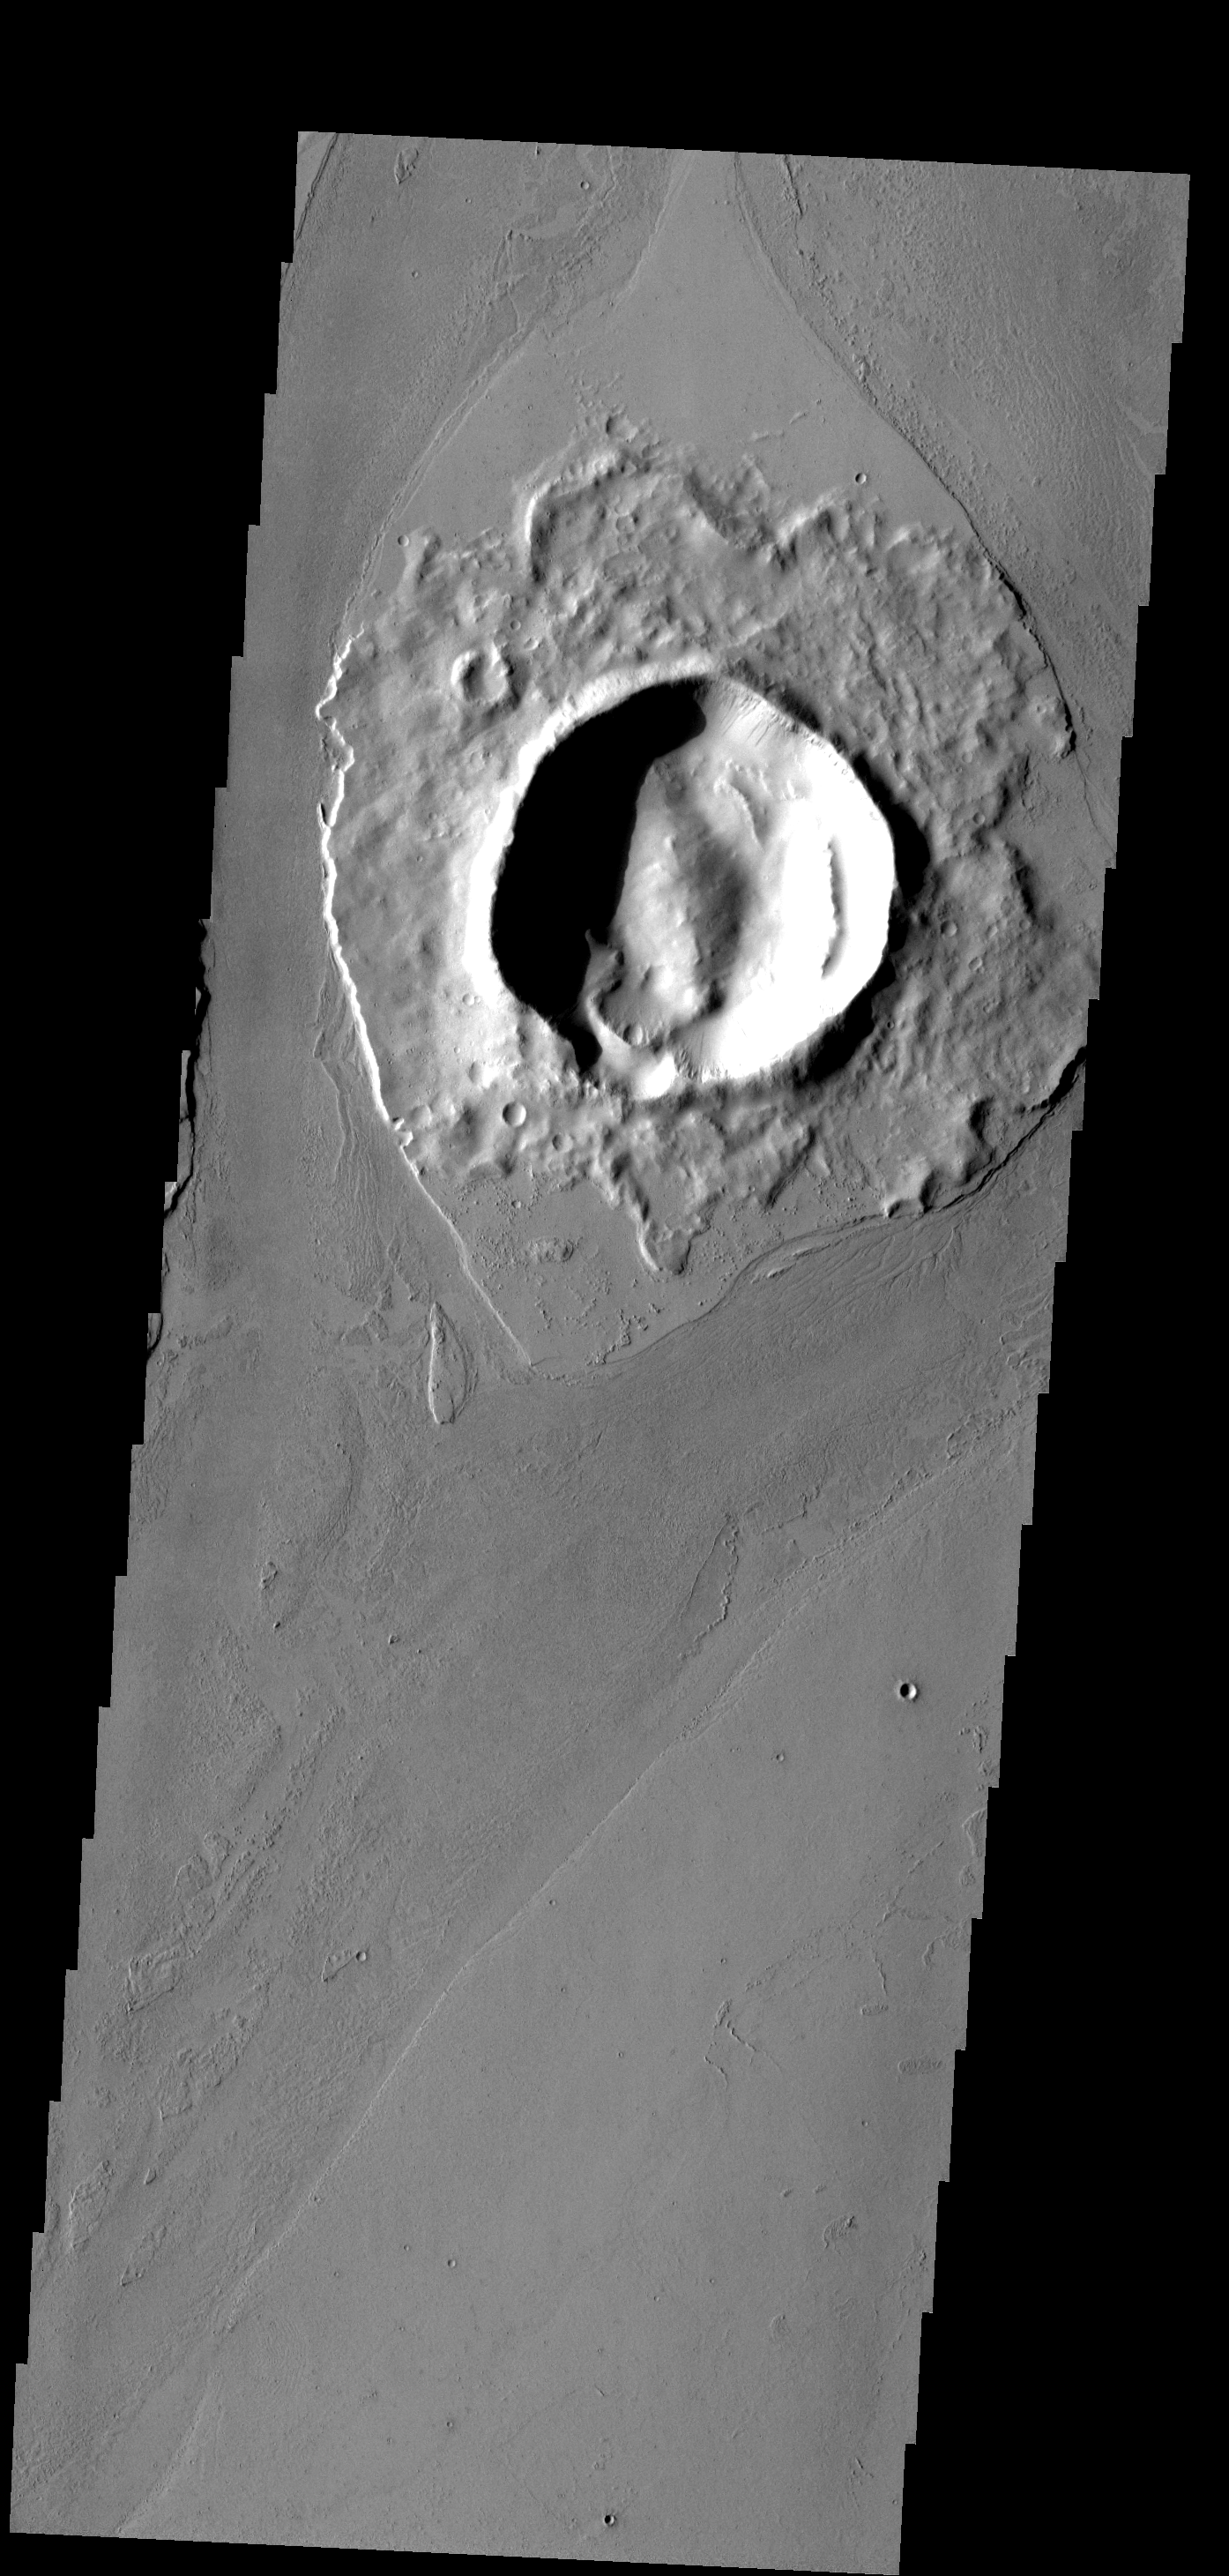

Crater Island

The crater in this image has affected the flow of lava around it, creating a streamlined “island.”

Image information: VIS instrument. Latitude 16.5N, Longitude 185.0E. 18 meter/pixel resolution.

Please see the THEMIS Data Citation Note for details on crediting THEMIS images.

Note: this THEMIS visual image has not been radiometrically nor geometrically calibrated for this preliminary release. An empirical correction has been performed to remove instrumental effects. A linear shift has been applied in the cross-track and down-track direction to approximate spacecraft and planetary motion. Fully calibrated and geometrically projected images will be released through the Planetary Data System in accordance with Project policies at a later time.

NASA’s Jet Propulsion Laboratory manages the 2001 Mars Odyssey mission for NASA’s Office of Space Science, Washington, D.C. The Thermal Emission Imaging System (THEMIS) was developed by Arizona State University, Tempe, in collaboration with Raytheon Santa Barbara Remote Sensing. The THEMIS investigation is led by Dr. Philip Christensen at Arizona State University. Lockheed Martin Astronautics, Denver, is the prime contractor for the Odyssey project, and developed and built the orbiter. Mission operations are conducted jointly from Lockheed Martin and from JPL, a division of the California Institute of Technology in Pasadena.

Credit: NASA/JPL/ASU